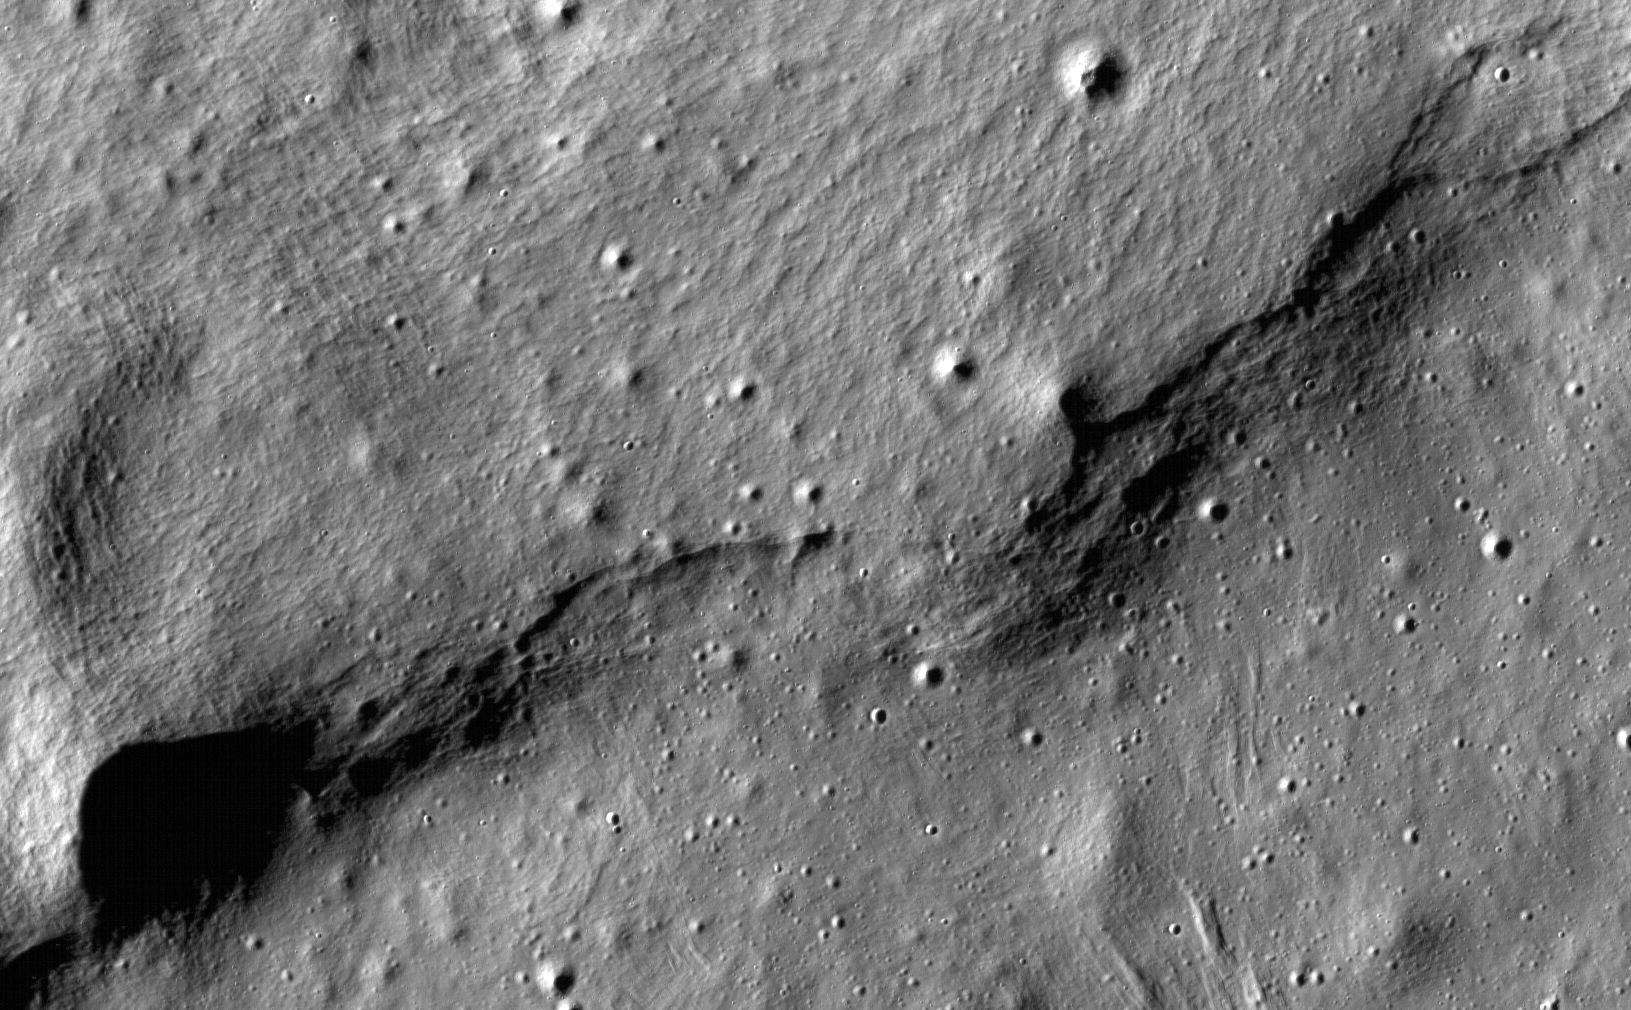

Lobate Scarps on the Moon

This image of lobate scarps – a kind of curved hill – was taken near a region of the Moon called Mare Frigoris by NASA’s Lunar Reconnaissance Orbiter (LRO).

The LRO project is managed by NASA’s Goddard Space Flight Center in Greenbelt, Maryland, on behalf of NASA’s Science Mission Directorate.

Credit: NASA